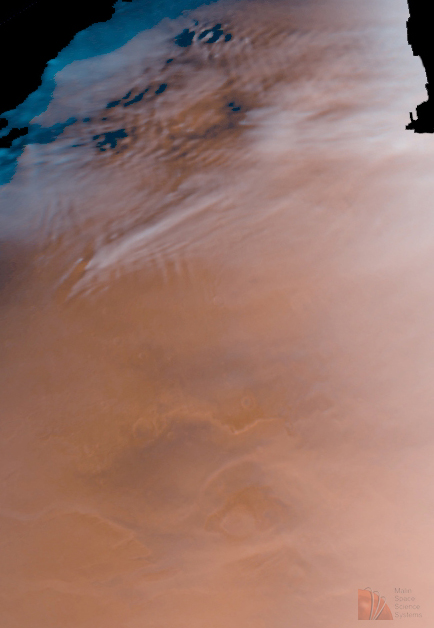

Detailed Cloud Patterns in Martian Northern Hemisphere

Cold and cloudy mornings; cool, hazy afternoons. High winds aloft and weather fronts moving slowly to the east. It is winter in the Martian northern hemisphere. One of the many reasons to study Mars is that, at times, its weather is very “Earth-like.” At this time of the Martian year, clouds are abundant, especially in the morning and especially in the high northern latitudes. Clouds and fogs are also observed in low-lying areas farther to the south, in some lowlands they are as far south as the equator.

The above color composite images, obtained by Mars Global Surveyor’s camera on June 4, 1998, illustrate this Martian “weather report.” Most of the thick, white clouds seen here occur north of latitude 35°N (roughly equivalent to Albuquerque NM, Memphis TN, and Charlotte, NC). Fog (seen as bright orange because it is lighter than the ground but some of the ground is still visible) occupies the lowest portions of the Kasei Valles outflow channel around 30°N and at 25°N.

Several different types of cloud features are seen. The repetitious, wash-board pattern of parallel lines are “gravity wave clouds”. These commonly form, in the lee–downwind side– of topographic features such as mountain ranges (on Earth) or crater rims (on Mars), under very specific atmospheric conditions (low temperatures, high humidity, and high wind speeds). In this area, the wave clouds are lower in the atmosphere than some of the other clouds. These other clouds show attributes reflecting more the regional weather pattern, occasionally showing the characteristic “slash” shape (southwest to northeast) of a weather front. These clouds probably contain mostly crystals of water ice but, depending on the temperature at high altitude (and more likely closer to the pole), some could also contain frozen carbon dioxide (“dry ice”).

MOC images 34501 (the red wide angle image) and 34502 (the blue wide angle image) were obtained on Mars Global Surveyor’s 345th orbit about the planet. The pictures were taken around 5: 34 p.m. PDT on June 4, 1998. Winter in the northern hemisphere began in mid-February, 1998, and continues to mid-July, 1998.

Malin Space Science Systems and the California Institute of Technology built the MOC using spare hardware from the Mars Observer mission. MSSS operates the camera from its facilities in San Diego, CA. The Jet Propulsion Laboratory’s Mars Surveyor Operations Project operates the Mars Global Surveyor spacecraft with its industrial partner, Lockheed Martin Astronautics, from facilities in Pasadena, CA and Denver, CO.

Credit: NASA/JPL/MSSS